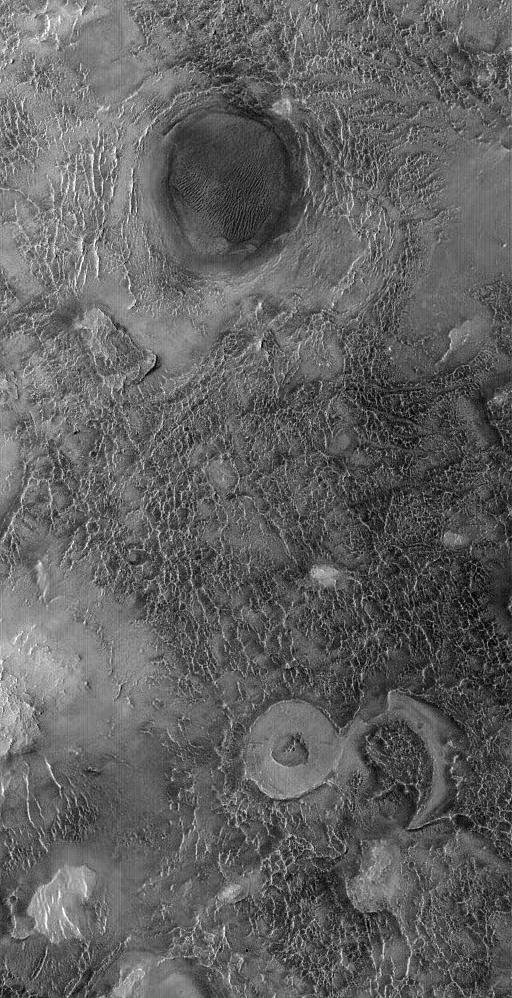

Antoniadi’s Floor

16 February 2005
This Mars Global Surveyor (MGS) Orbiter Camera (MOC) image shows landforms on the floor of Antoniadi Crater. The circular features were once meteor impact craters that have been almost completely eroded away.

Location near: 21.6°N, 297.4°W
Image width: ~3.0 km (~1.9 mi)
Illumination from: upper left
Season: Northern Summer

Credit: NASA/JPL/Malin Space Science Systems